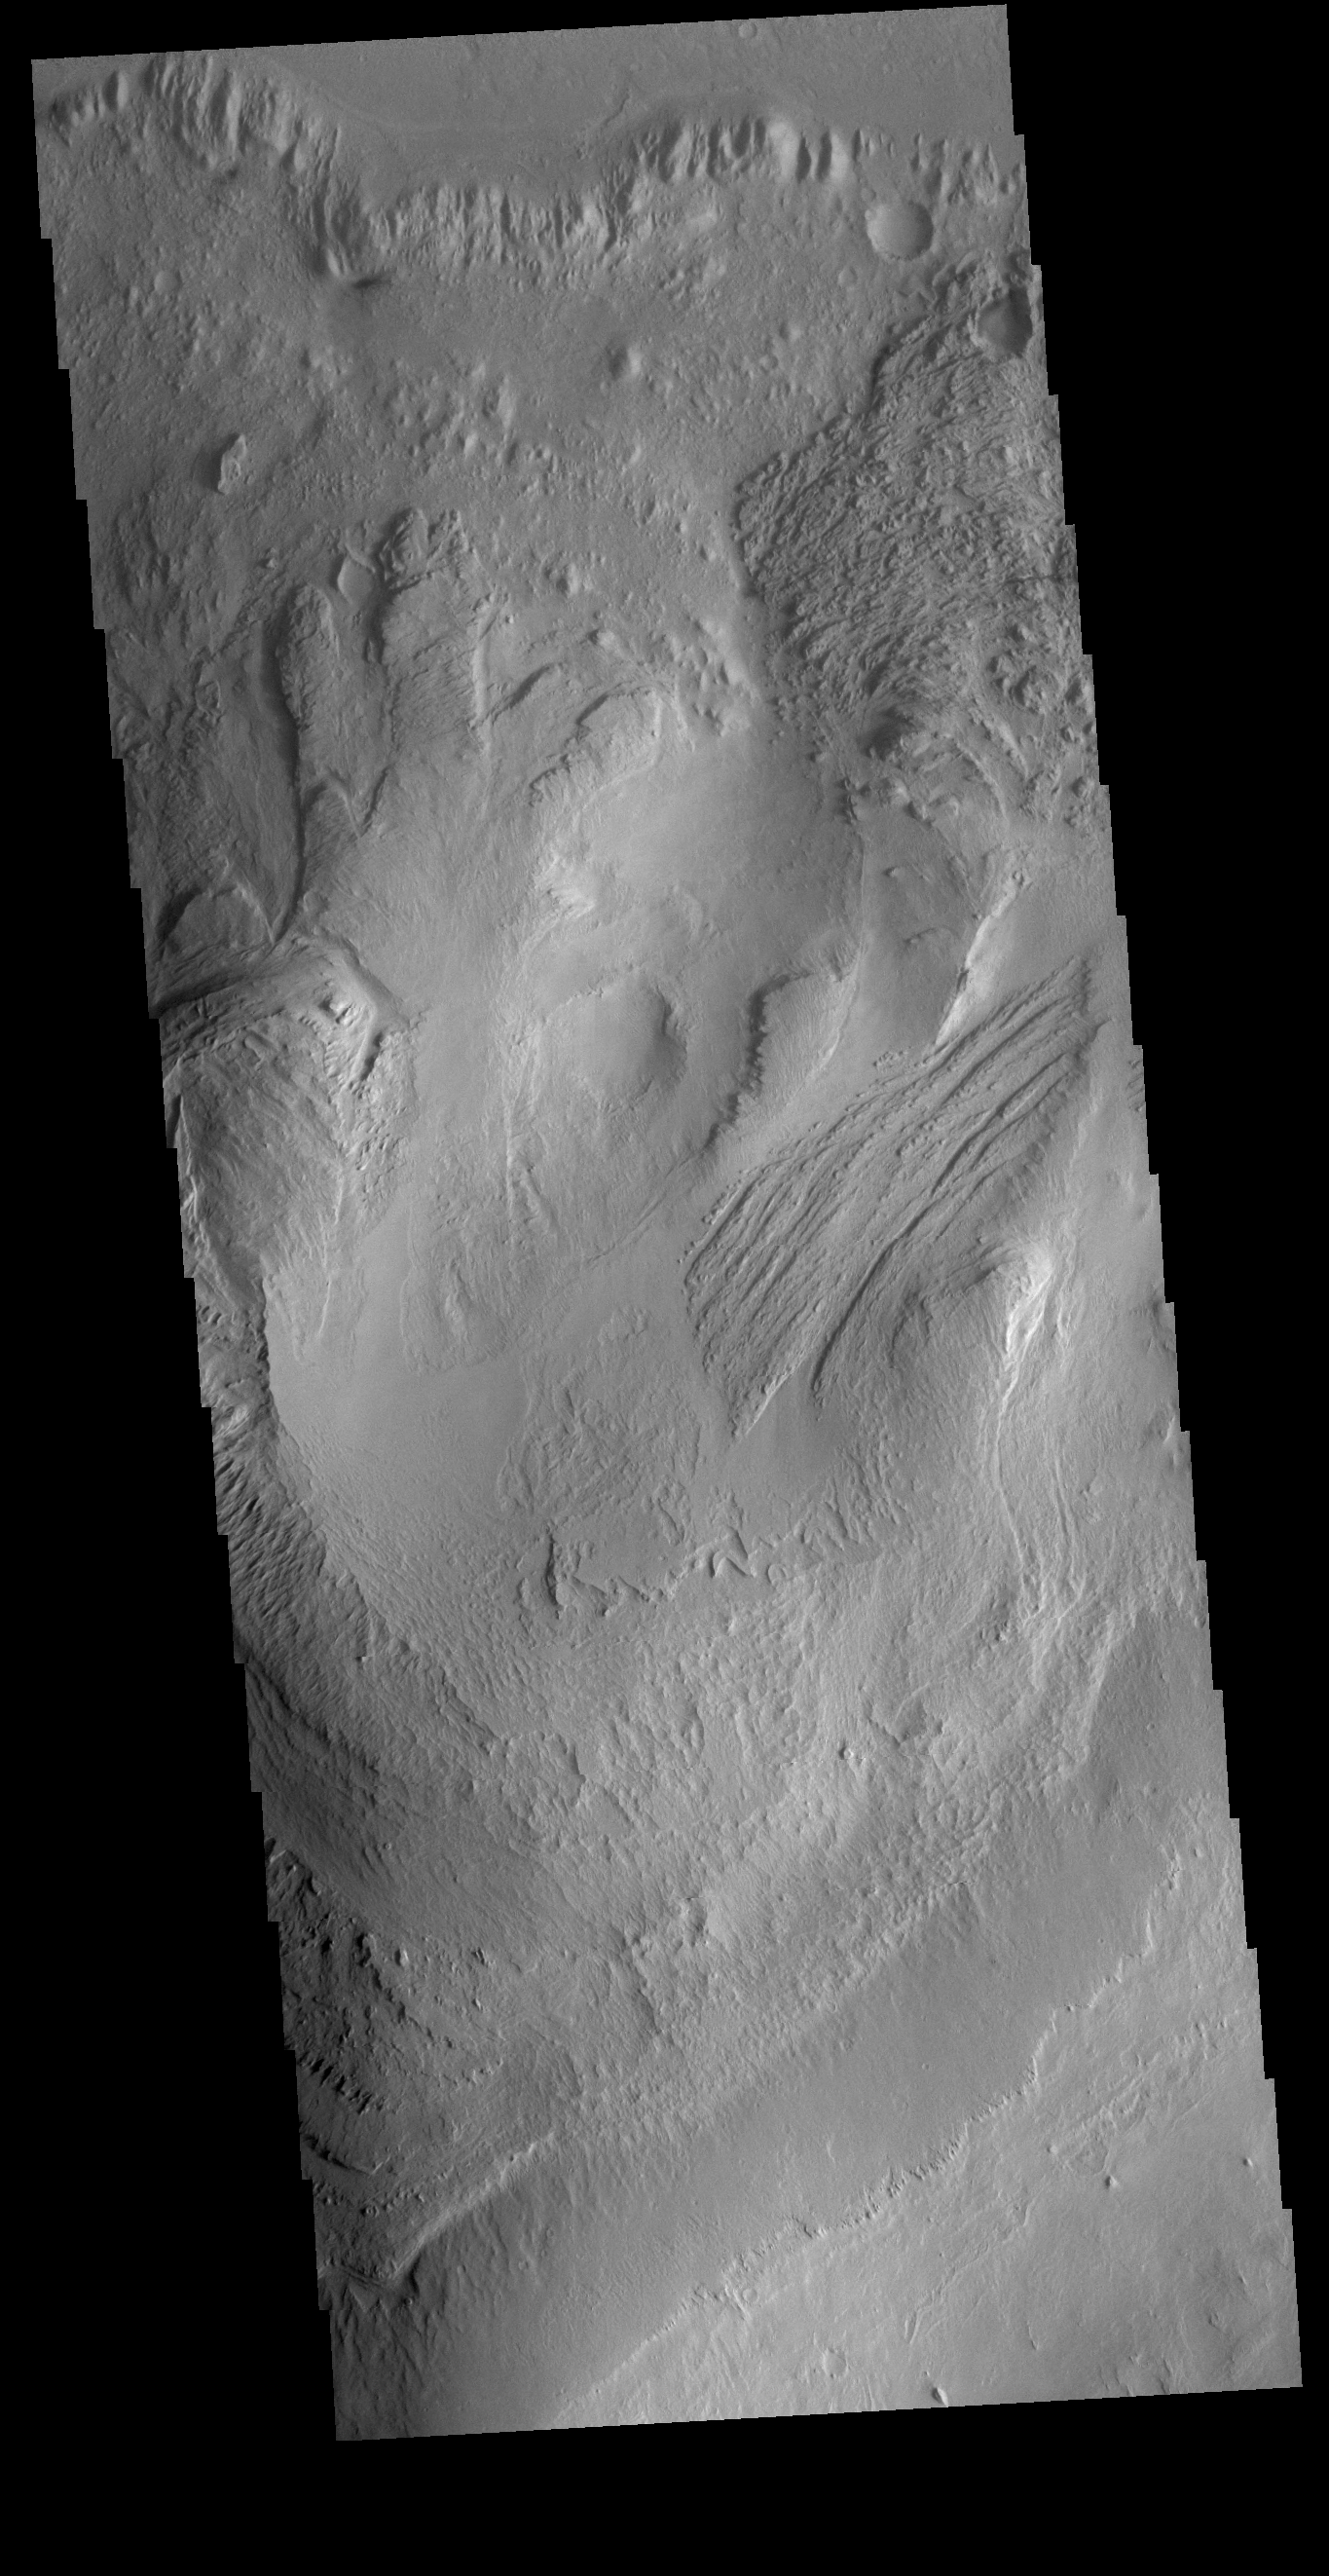

Gale Crater

Today’s VIS image shows part of Gale Crater, including the large layered deposit on the crater floor. This deposit has been heavily eroded, which exposed the layering. The Curiosity Rover is located in Gale Crater. Gale crater is 150km (90 miles) in diameter.

Credit: NASA/JPL-Caltech/ASU